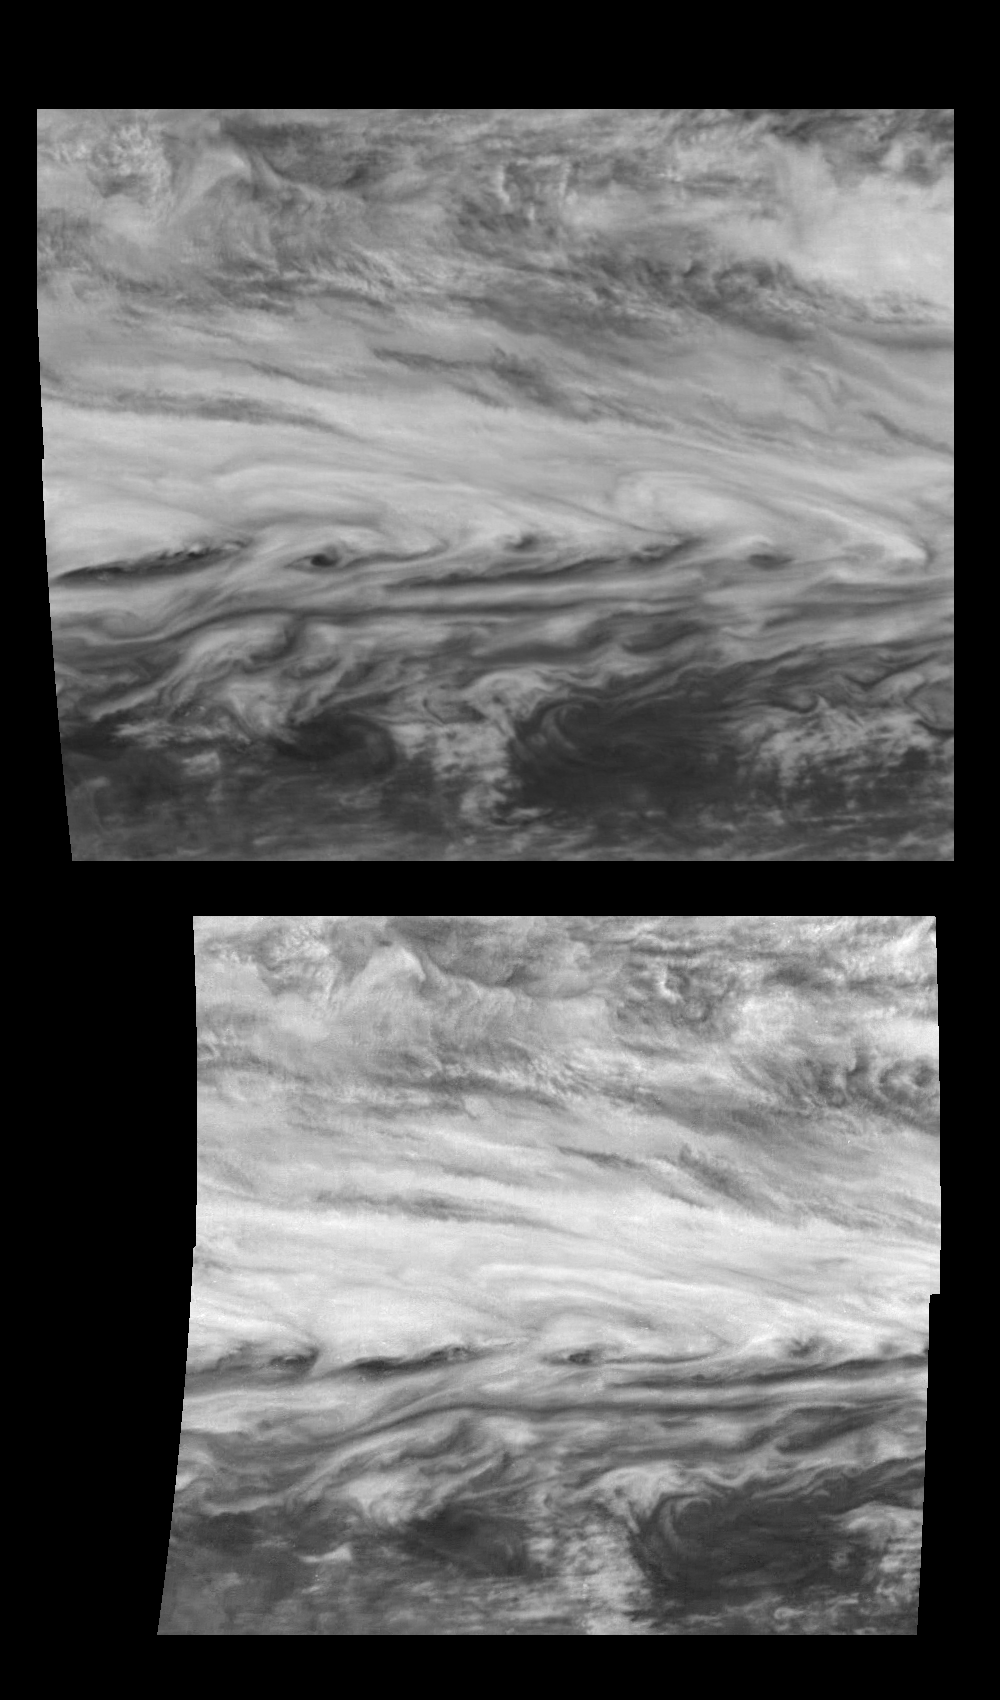

Winds Near Jupiter’s Belt-Zone Boundary

Time Sequence of a belt-zone boundary near Jupiter’s equator. These mosaics show Jupiter’s appearance at 757 nanometers (near-infrared) and were taken nine hours apart. Images at 757 nanometers show features of Jupiter’s primary visible cloud deck.

Jupiter’s atmospheric circulation is dominated by alternating jets of east/west (zonal) winds. The bands have different widths and wind speeds but have remained constant as long as telescopes and spacecraft have measured them. A strong eastward jet is made visible as it stretches the clouds just below the center of this mosaic. The maximum wind speed of this jet is 128 meters per second (286 miles per hour). Features on this jet move about one quarter of the width of the mosaic. All the features visible in these mosaics are moving eastward (right).

North is at the top. The mosaic covers latitudes -13 to +3 degrees and is centered at longitude 282 degrees West. The smallest resolved features are tens of kilometers in size. These images were taken on November 5th, 1996, at a range of 1.2 million kilometers by the Solid State Imaging system aboard NASA’s Galileo spacecraft.

The Jet Propulsion Laboratory, Pasadena, CA manages the mission for NASA’s Office of Space Science, Washington, DC.

Credit: NASA/JPL-Caltech